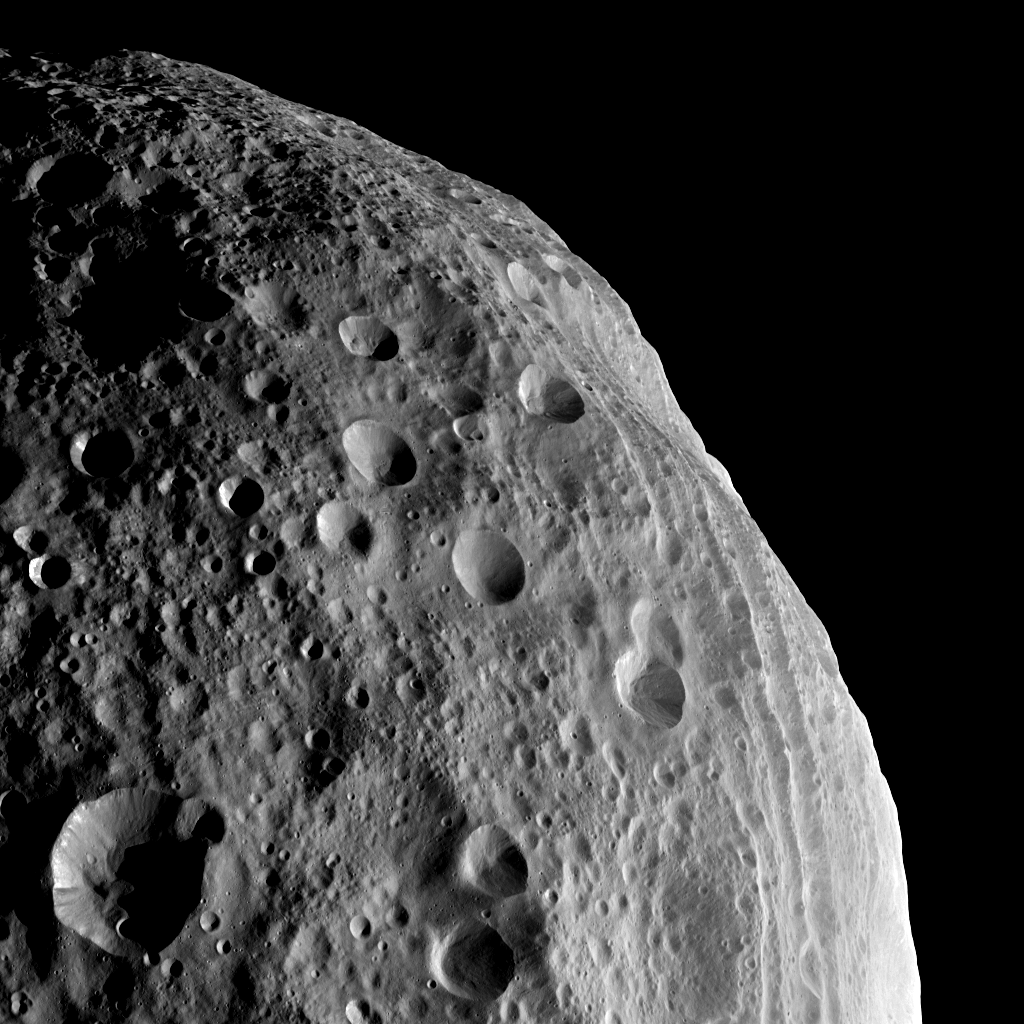

Up and Down in Vesta’s Cratered Terrain

NASA’s Dawn spacecraft obtained this image with its framing camera on August 11, 2011. This image was taken through the camera’s clear filter. The image has a resolution of about 260 meters per pixel.

The Dawn mission to Vesta and Ceres is managed by the Jet Propulsion Laboratory, for NASA’s Science Mission Directorate, Washington, D.C. It is a project of the Discovery Program managed by NASA’s Marshall Space Flight Center, Huntsville, Ala. UCLA is responsible for overall Dawn mission science. Orbital Sciences Corporation of Dulles, Va., designed and built the Dawn spacecraft.

The framing cameras were developed and built under the leadership of the Max Planck Institute for Solar System Research, Katlenburg-Lindau, Germany, with significant contributions by the German Aerospace Center (DLR) Institute of Planetary Research, Berlin, and in coordination with the Institute of Computer and Communication Network Engineering, Braunschweig. The framing camera project is funded by NASA, the Max Planck Society and DLR. JPL is a division of the California Institute of Technology, in Pasadena.

Credit: NASA/JPL-Caltech/UCLA/MPS/DLR/IDA